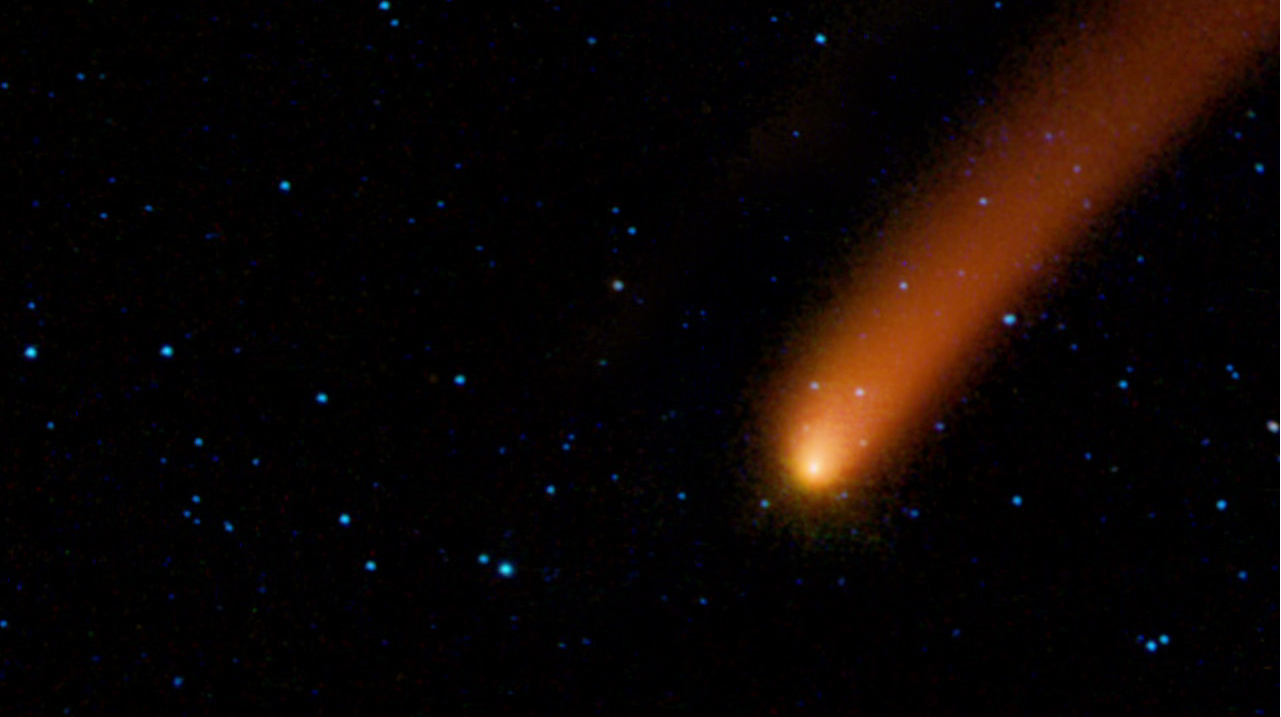

Ablaze with Infrared Light

Is it a bird, or a plane? No, it’s comet Siding Spring streaking across the sky, as seen by NASA’s Wide-field Infrared Survey Explorer, or WISE. This movie stitches together five frames taken by WISE as it orbited Earth during its ongoing infrared survey of the whole sky. The images span about eight hours of time.

The comet, also known as C/2007 Q3, was discovered in 2007 by observers in Australia. The snowball-like mass of ice and dust spent billions of years orbiting in the deep freeze of the Oort Cloud, a spherical cloud of comets surrounding our solar system. At some point, it got knocked out of this orbit and onto a course that brings it closer to the sun. Sunlight has warmed the comet, causing it to shed ices and dust in a long tail that trails behind it.

On October 7, 2009, comet Siding Spring passed as close as 1.2 astronomical units from Earth and 2.25 astronomical units from the sun (an astronomical unit is the distance between the sun and Earth). Now, the comet is leaving the warmer, more hospitable neighborhood of the solar system and heading back out to chillier parts.In this view, longer wavelengths of infrared light are red and shorter wavelengths are blue. The comet appears red because it is more than ten times colder than the surrounding stars. Colder objects give off more of their light at longer wavelengths. An ice cube, for example, pours out a larger fraction of its light at longer infrared wavelengths than a cup of hot tea emits.

NASA’s Jet Propulsion Laboratory, Pasadena, Calif., manages the Wide-field Infrared Survey Explorer for NASA’s Science Mission Directorate, Washington. The mission’s principal investigator, Edward Wright, is at UCLA. The mission was competitively selected under NASA’s Explorers Program managed by the Goddard Space Flight Center, Greenbelt, Md. The science instrument was built by the Space Dynamics Laboratory, Logan, Utah, and the spacecraft was built by Ball Aerospace & Technologies Corp., Boulder, Colo. Science operations and data processing take place at the Infrared Processing and Analysis Center at the California Institute of Technology in Pasadena. Caltech manages JPL for NASA.

Credit: NASA/JPL-Caltech/UCLA